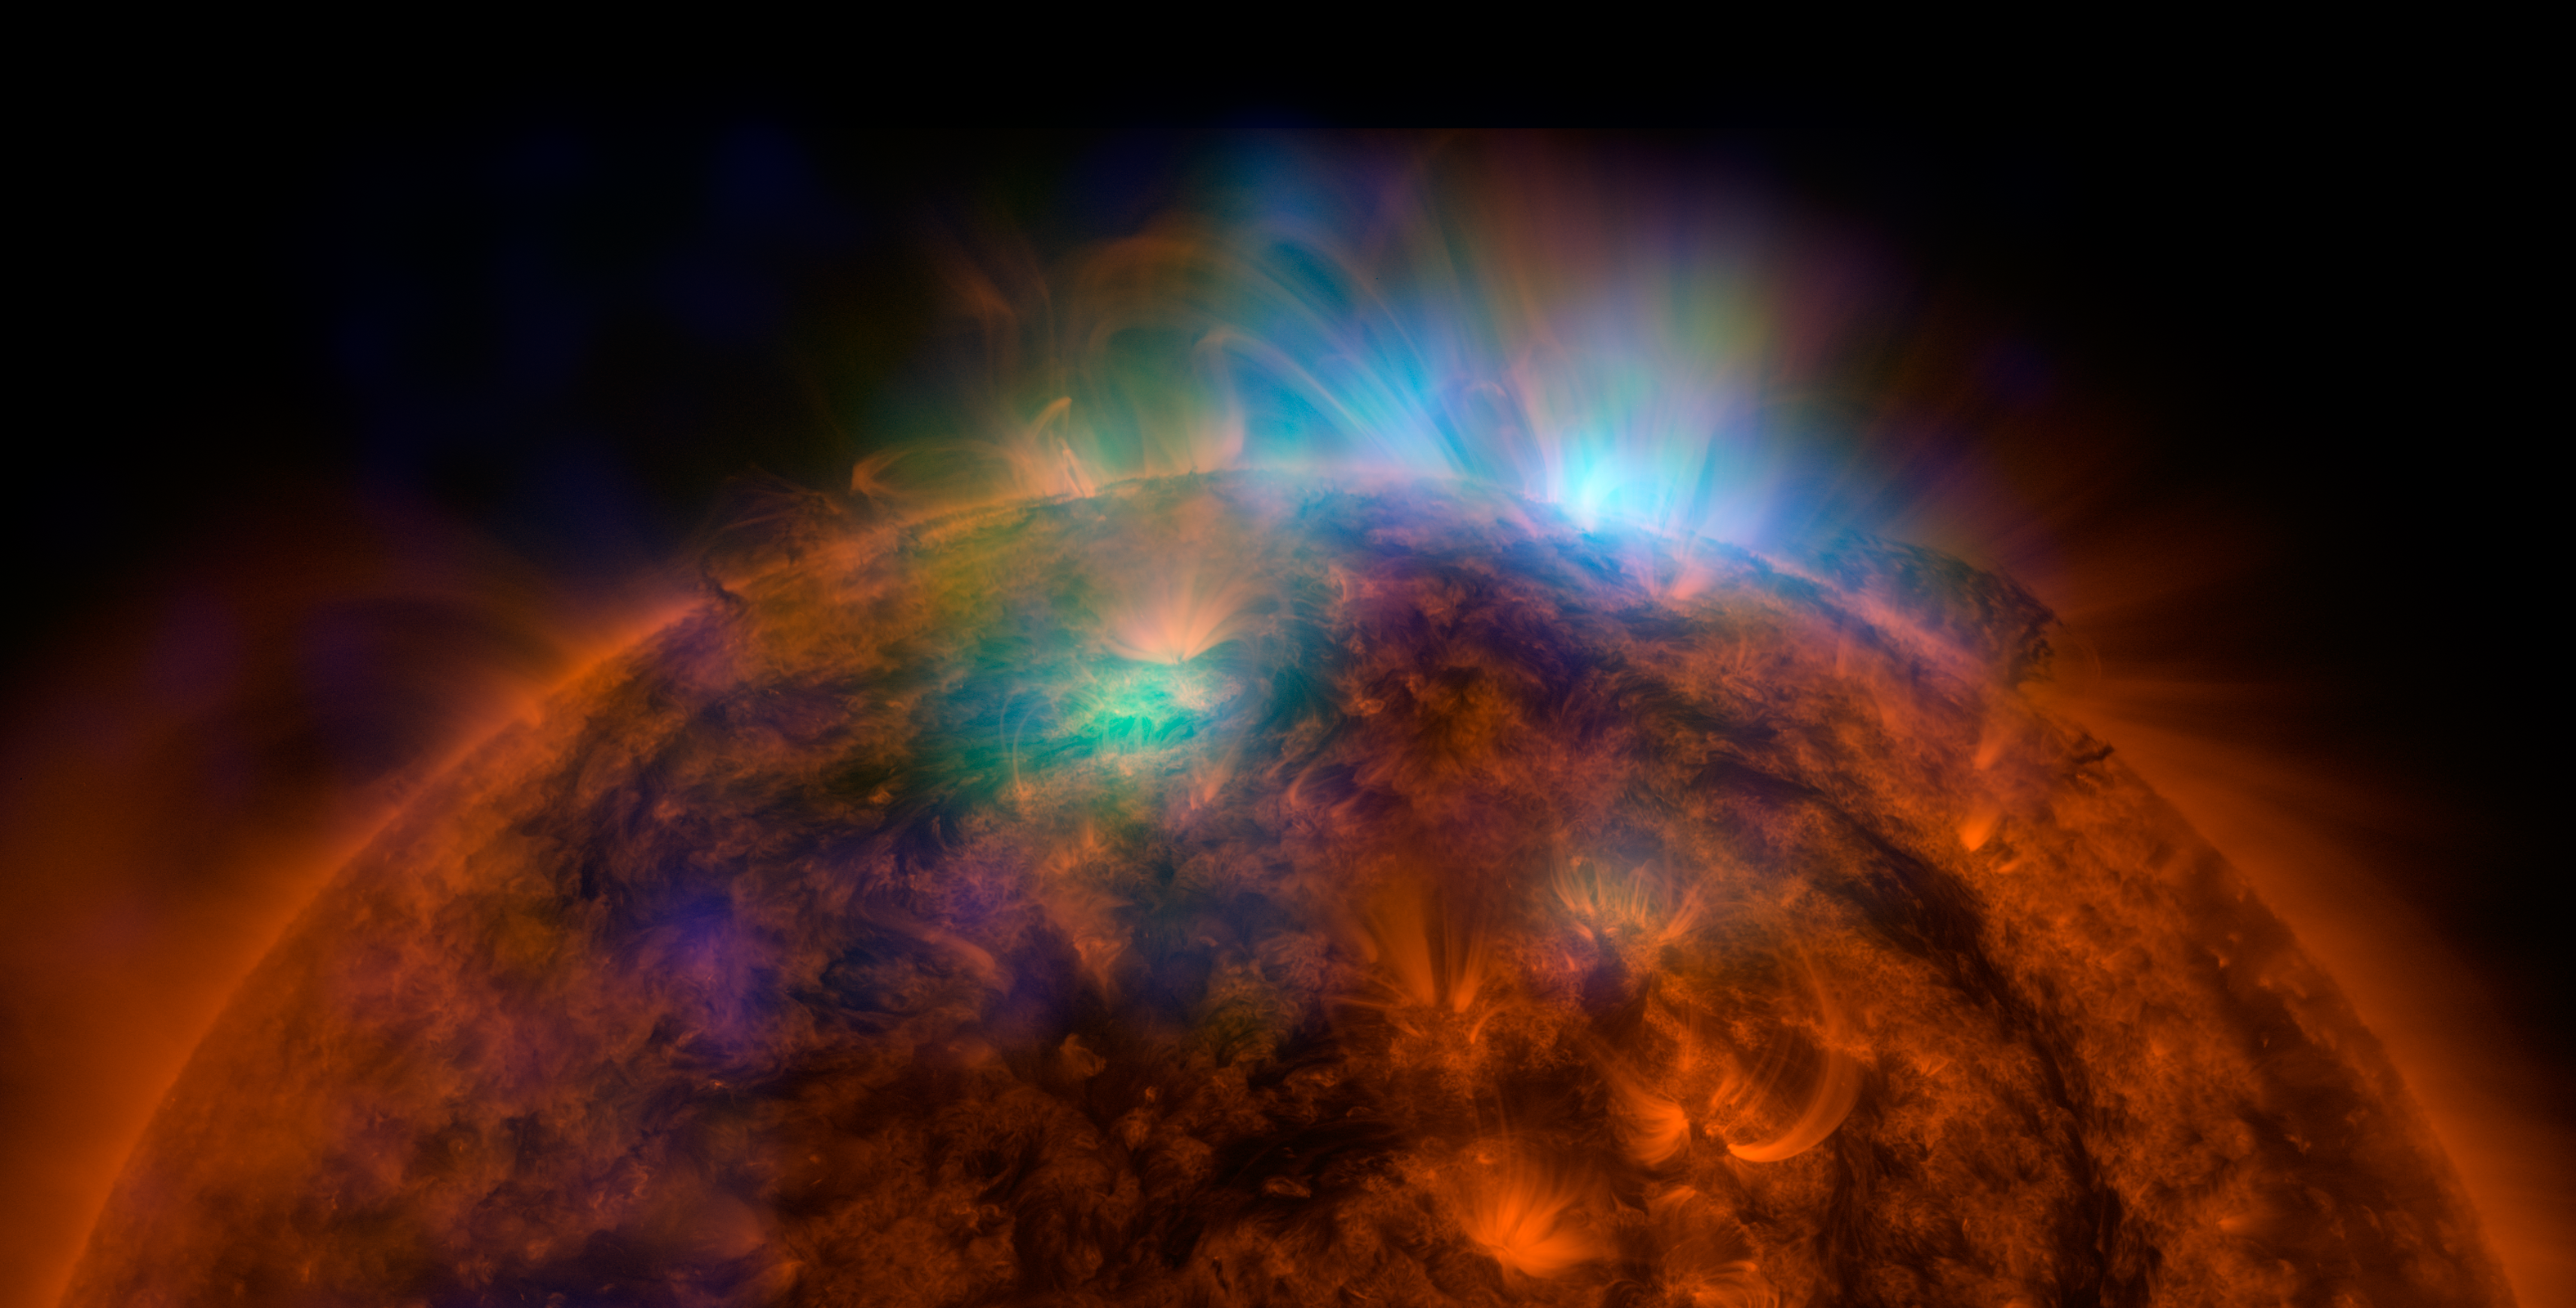

Sun Shines in High-Energy X-rays

X-rays stream off the sun in this image showing observations from by NASA’s Nuclear Spectroscopic Telescope Array, or NuSTAR, overlaid on a picture taken by NASA’s Solar Dynamics Observatory (SDO). This is the first picture of the sun taken by NuSTAR. The field of view covers the west limb of the sun.

The NuSTAR data, seen in green and blue, reveal solar high-energy emission (green shows energies between 2 and 3 kiloelectron volts, and blue shows energies between 3 and 5 kiloelectron volts). The high-energy X-rays come from gas heated to above 3 million degrees.

The red channel represents ultraviolet light captured by SDO at wavelengths of 171 angstroms, and shows the presence of lower-temperature material in the solar atmosphere at 1 million degrees.

This image shows that some of the hotter emission tracked by NuSTAR is coming from different locations in the active regions and the coronal loops than the cooler emission shown in the SDO image.

NuSTAR is a Small Explorer mission led by the California Institute of Technology in Pasadena and managed by NASA’s Jet Propulsion Laboratory, also in Pasadena, for NASA’s Science Mission Directorate in Washington. The spacecraft was built by Orbital Sciences Corporation, Dulles, Virginia. Its instrument was built by a consortium including Caltech; JPL; the University of California, Berkeley; Columbia University, New York; NASA’s Goddard Space Flight Center, Greenbelt, Maryland; the Danish Technical University in Denmark; Lawrence Livermore National Laboratory, Livermore, California; ATK Aerospace Systems, Goleta, California, and with support from the Italian Space Agency (ASI) Science Data Center.

NuSTAR’s mission operations center is at UC Berkeley, with the ASI providing its equatorial ground station located at Malindi, Kenya. The mission’s outreach program is based at Sonoma State University, Rohnert Park, California. NASA’s Explorer Program is managed by Goddard. JPL is managed by Caltech for NASA.

Credit: NASA/JPL-Caltech/GSFC